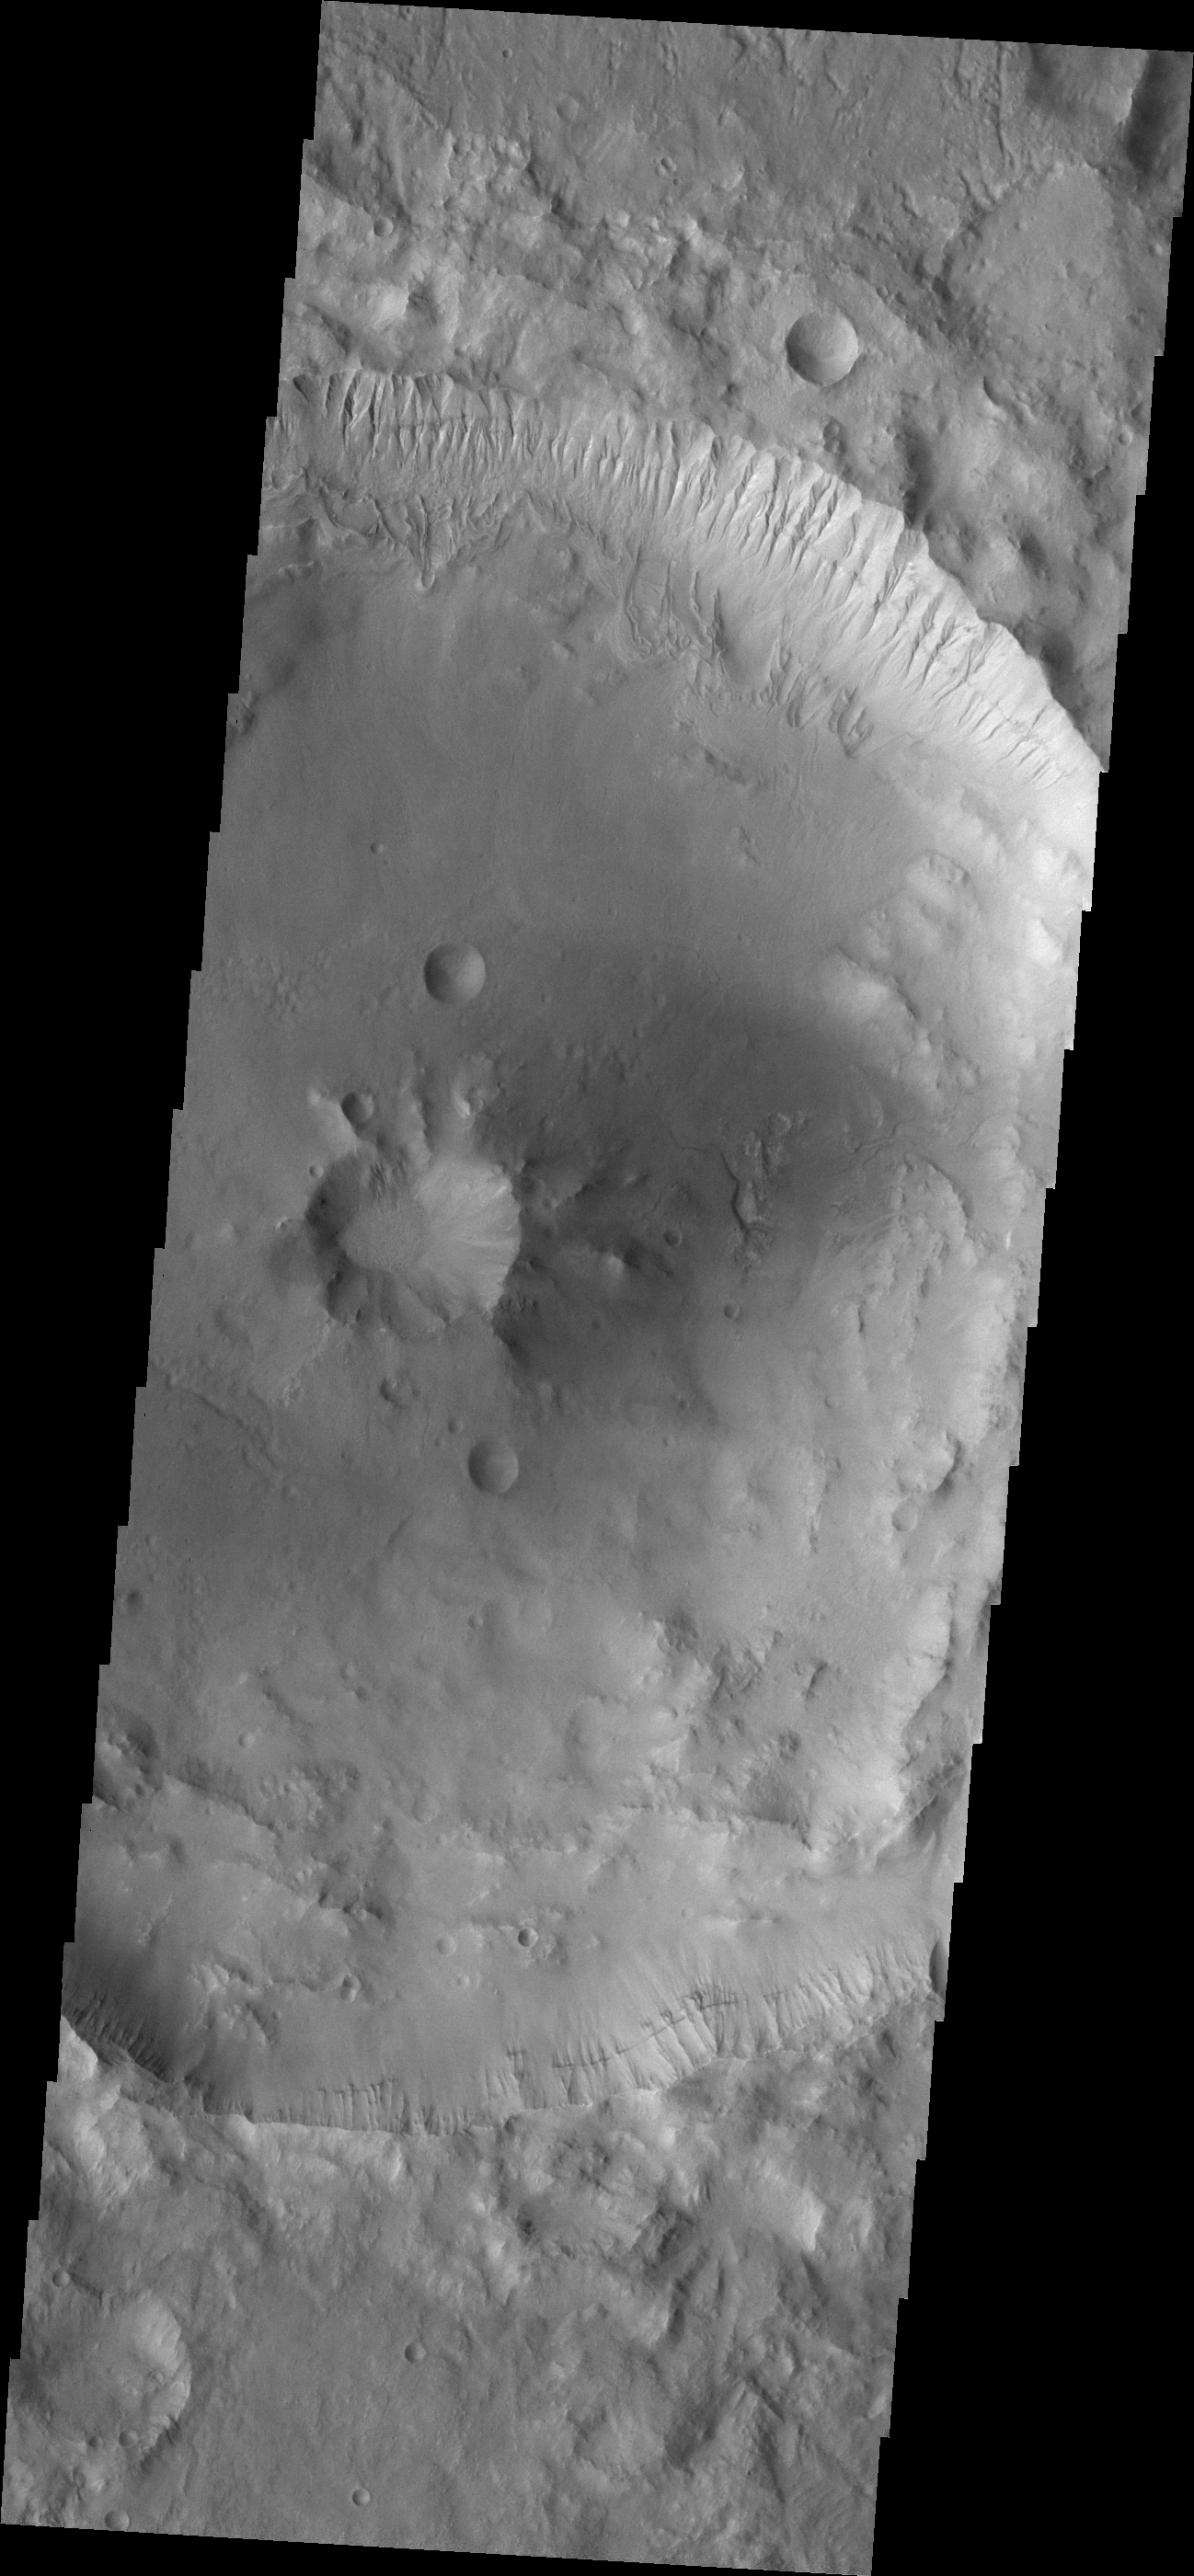

Crater Centers

Impact craters can have a variety of floor features. Depending on the size of the meteorite and the material it is hitting the resultant crater can have a flat floor, a central peak or a central peak with a pit in it. The peak and peak/pit combination are formed by rebound of the surface material that has been melted and pulverized. Today’s image is a central peak/pit combination crater in Terra Cimmeria.

Credit: NASA/JPL/ASU